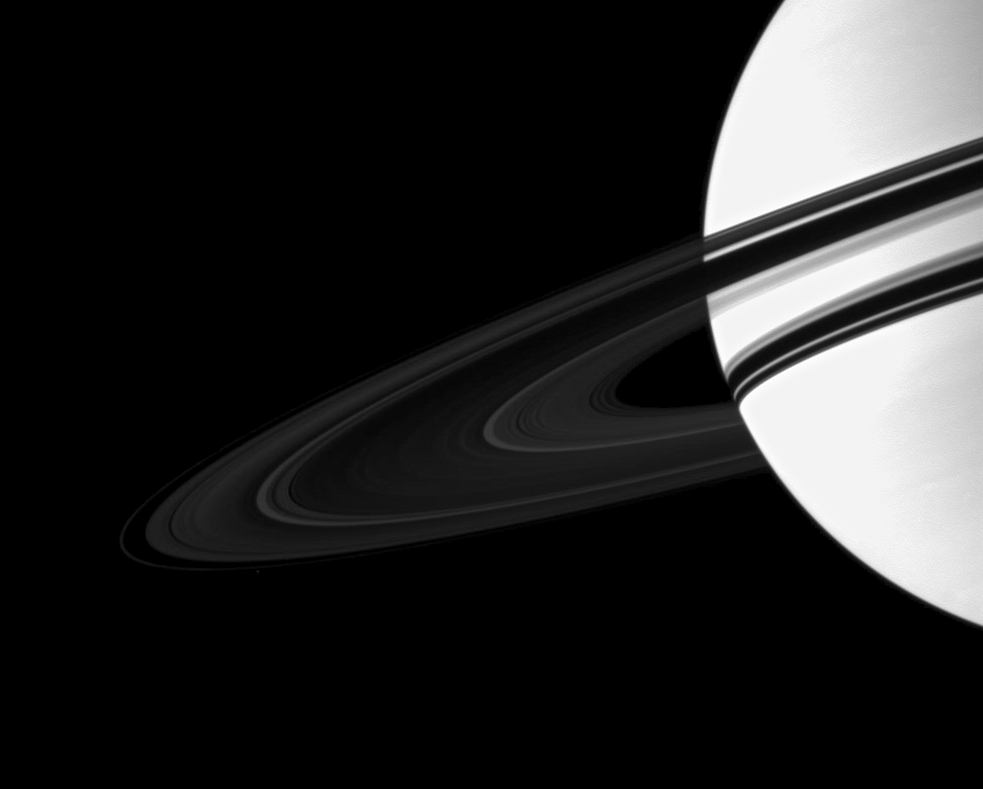

Wider Shadow

The shadow of Saturn’s rings grows wider on the planet as the planet moves away from its August 2009 equinox, when the rings cast a pencil-thin shadow.

See PIA11667 for a view of Saturn with only a narrow shadow cast by the rings.

Saturn is overexposed here in order to show the dim rings. Pandora (below the rings to the left) has been brightened by a factor of 1.3 relative to the planet and the rings to enhance its visibility. The image was taken using a compression scheme that decreases image file size for storage onboard the spacecraft, and thus the image appears slightly blocky, or “pixelated” following enhancement.

This view looks toward the southern, unilluminated side of the rings from about 7 degrees below the ringplane.

The image was taken in visible light with the Cassini spacecraft wide-angle camera on June 24, 2010. The view was acquired at a distance of approximately 2.1 million kilometers (1.3 million miles) from Saturn and at a sun-Saturn-spacecraft, or phase, angle of 84 degrees. Image scale is 124 kilometers (77 miles) per pixel.

The Cassini-Huygens mission is a cooperative project of NASA, the European Space Agency and the Italian Space Agency. The Jet Propulsion Laboratory, a division of the California Institute of Technology in Pasadena, manages the mission for NASA’s Science Mission Directorate, Washington, D.C. The Cassini orbiter and its two onboard cameras were designed, developed and assembled at JPL. The imaging operations center is based at the Space Science Institute in Boulder, Colo.

Credit: NASA/JPL/Space Science Institute